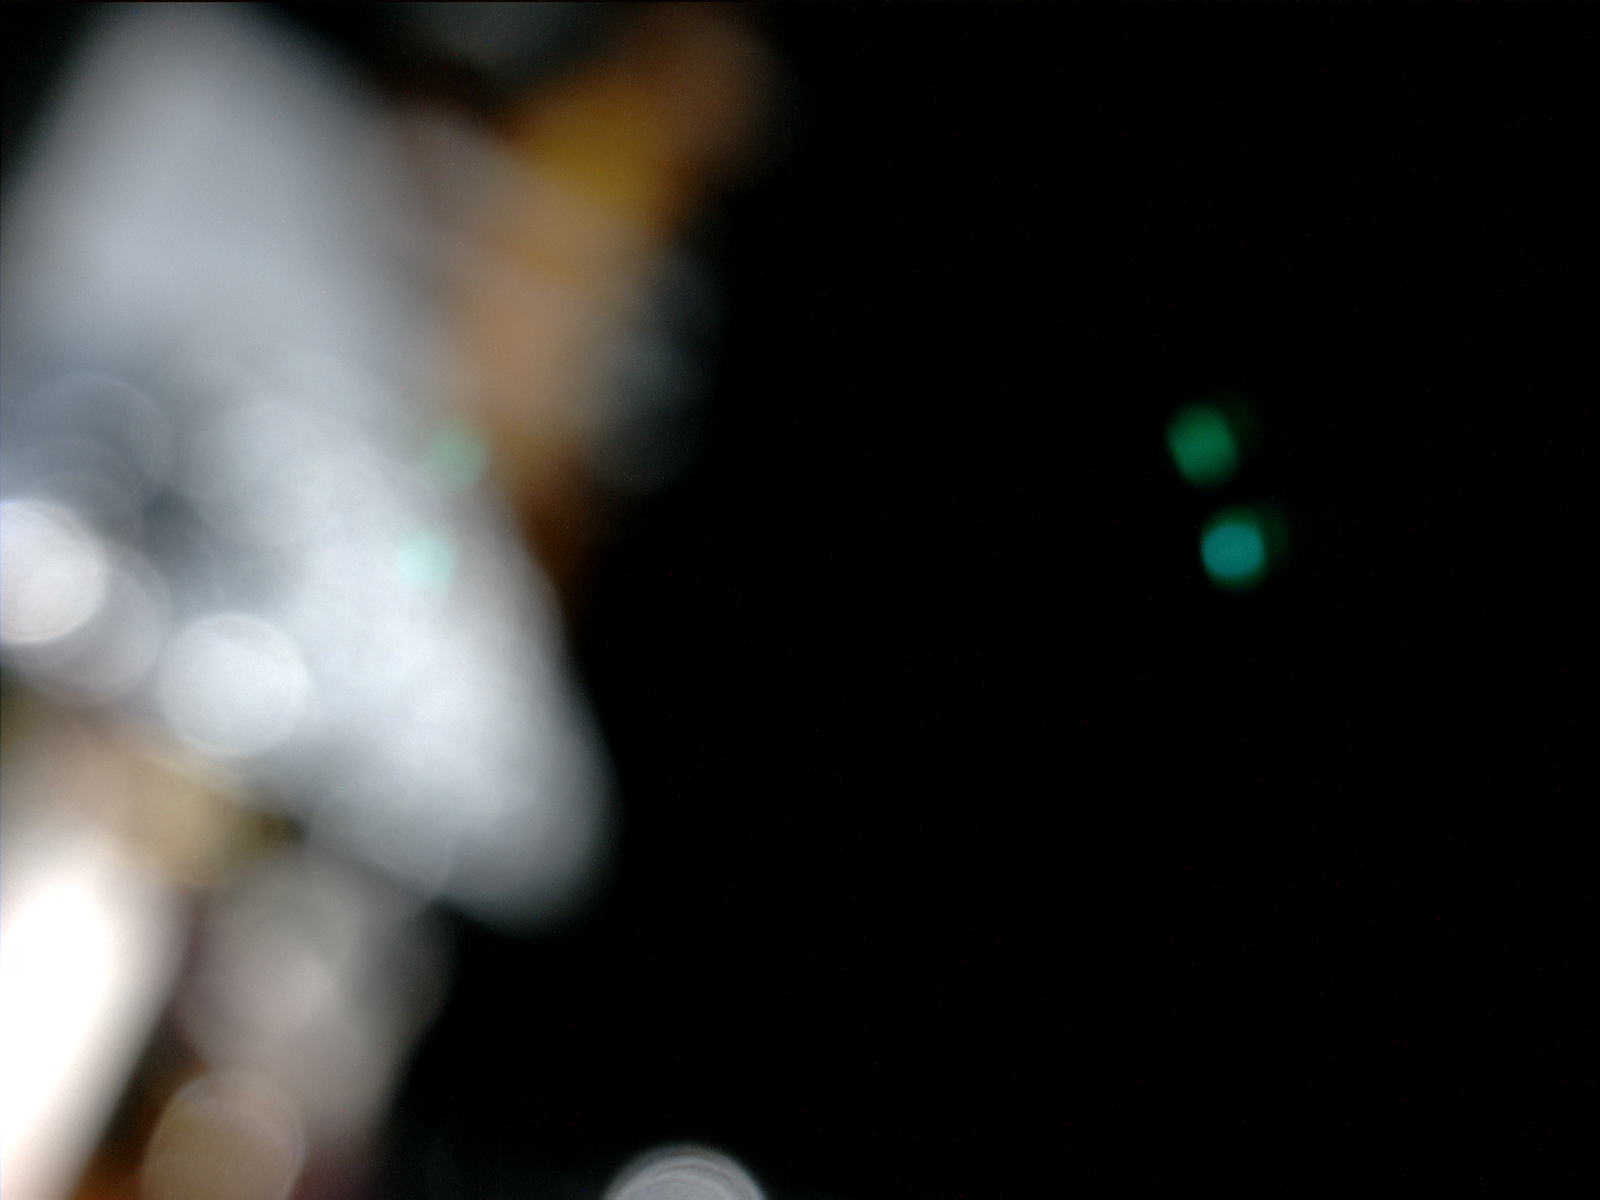

Camera Test on Curiosity During Flight to Mars

An in-flight camera check on NASA’s Mars Science Laboratory spacecraft turned on illumination sources that are part of the Curiosity rover’s Mars Hand Lens Imager (MAHLI) instrument. This is the resulting image from the MAHLI camera, confirming the health of the camera and the instrument’s visible-light LEDs (light emitting diodes). The test did not use the camera’s focusing mechanism, which remains in a “launch lock” position to protect it during the spacecraft’s descent and landing at Mars.

Blue-green dots in the right half of the image are reflections of the LEDs. Cabling and a cable bracket on the rover’s arm, seen out-of-focus, are illuminated by MAHLI’s LEDs in the left half of the image. During the flight to Mars, Curiosity is encapsulated within an aeroshell that will protect it during the descent through Mars’ atmosphere. Other camera tests during the flight have confirmed electrically that cameras are operating, but have been taken in total darkness, yielding no visible images.

MAHLI is one of the tools on a turret at the end of Curiosity’s robotic arm. It is an adjustable-focus, color camera to be used on Mars for close-up examination of Martian rocks and soils, and for other imaging from various positions of the arm.

NASA’s Mars Science Laboratory mission launched on Nov. 26, 2011, and will deliver the rover Curiosity to Gale Crater on Mars on Aug. 6, 2012, Universal Time and EDT (night of Aug. 5, PDT). With MAHLI and nine other science instruments, Curiosity will investigate whether the area has ever offered environmental conditions favorable for microbial life.

Malin Space Science Systems, San Diego, supplied MAHLI and three other cameras for the mission. NASA’s Jet Propulsion Laboratory, a division of the California Institute of Technology, in Pasadena, manages the Mars Science Laboratory mission for the NASA Science Mission Directorate, Washington, and built Curiosity.

Credit: NASA/JPL-Caltech/Malin Space Science Systems